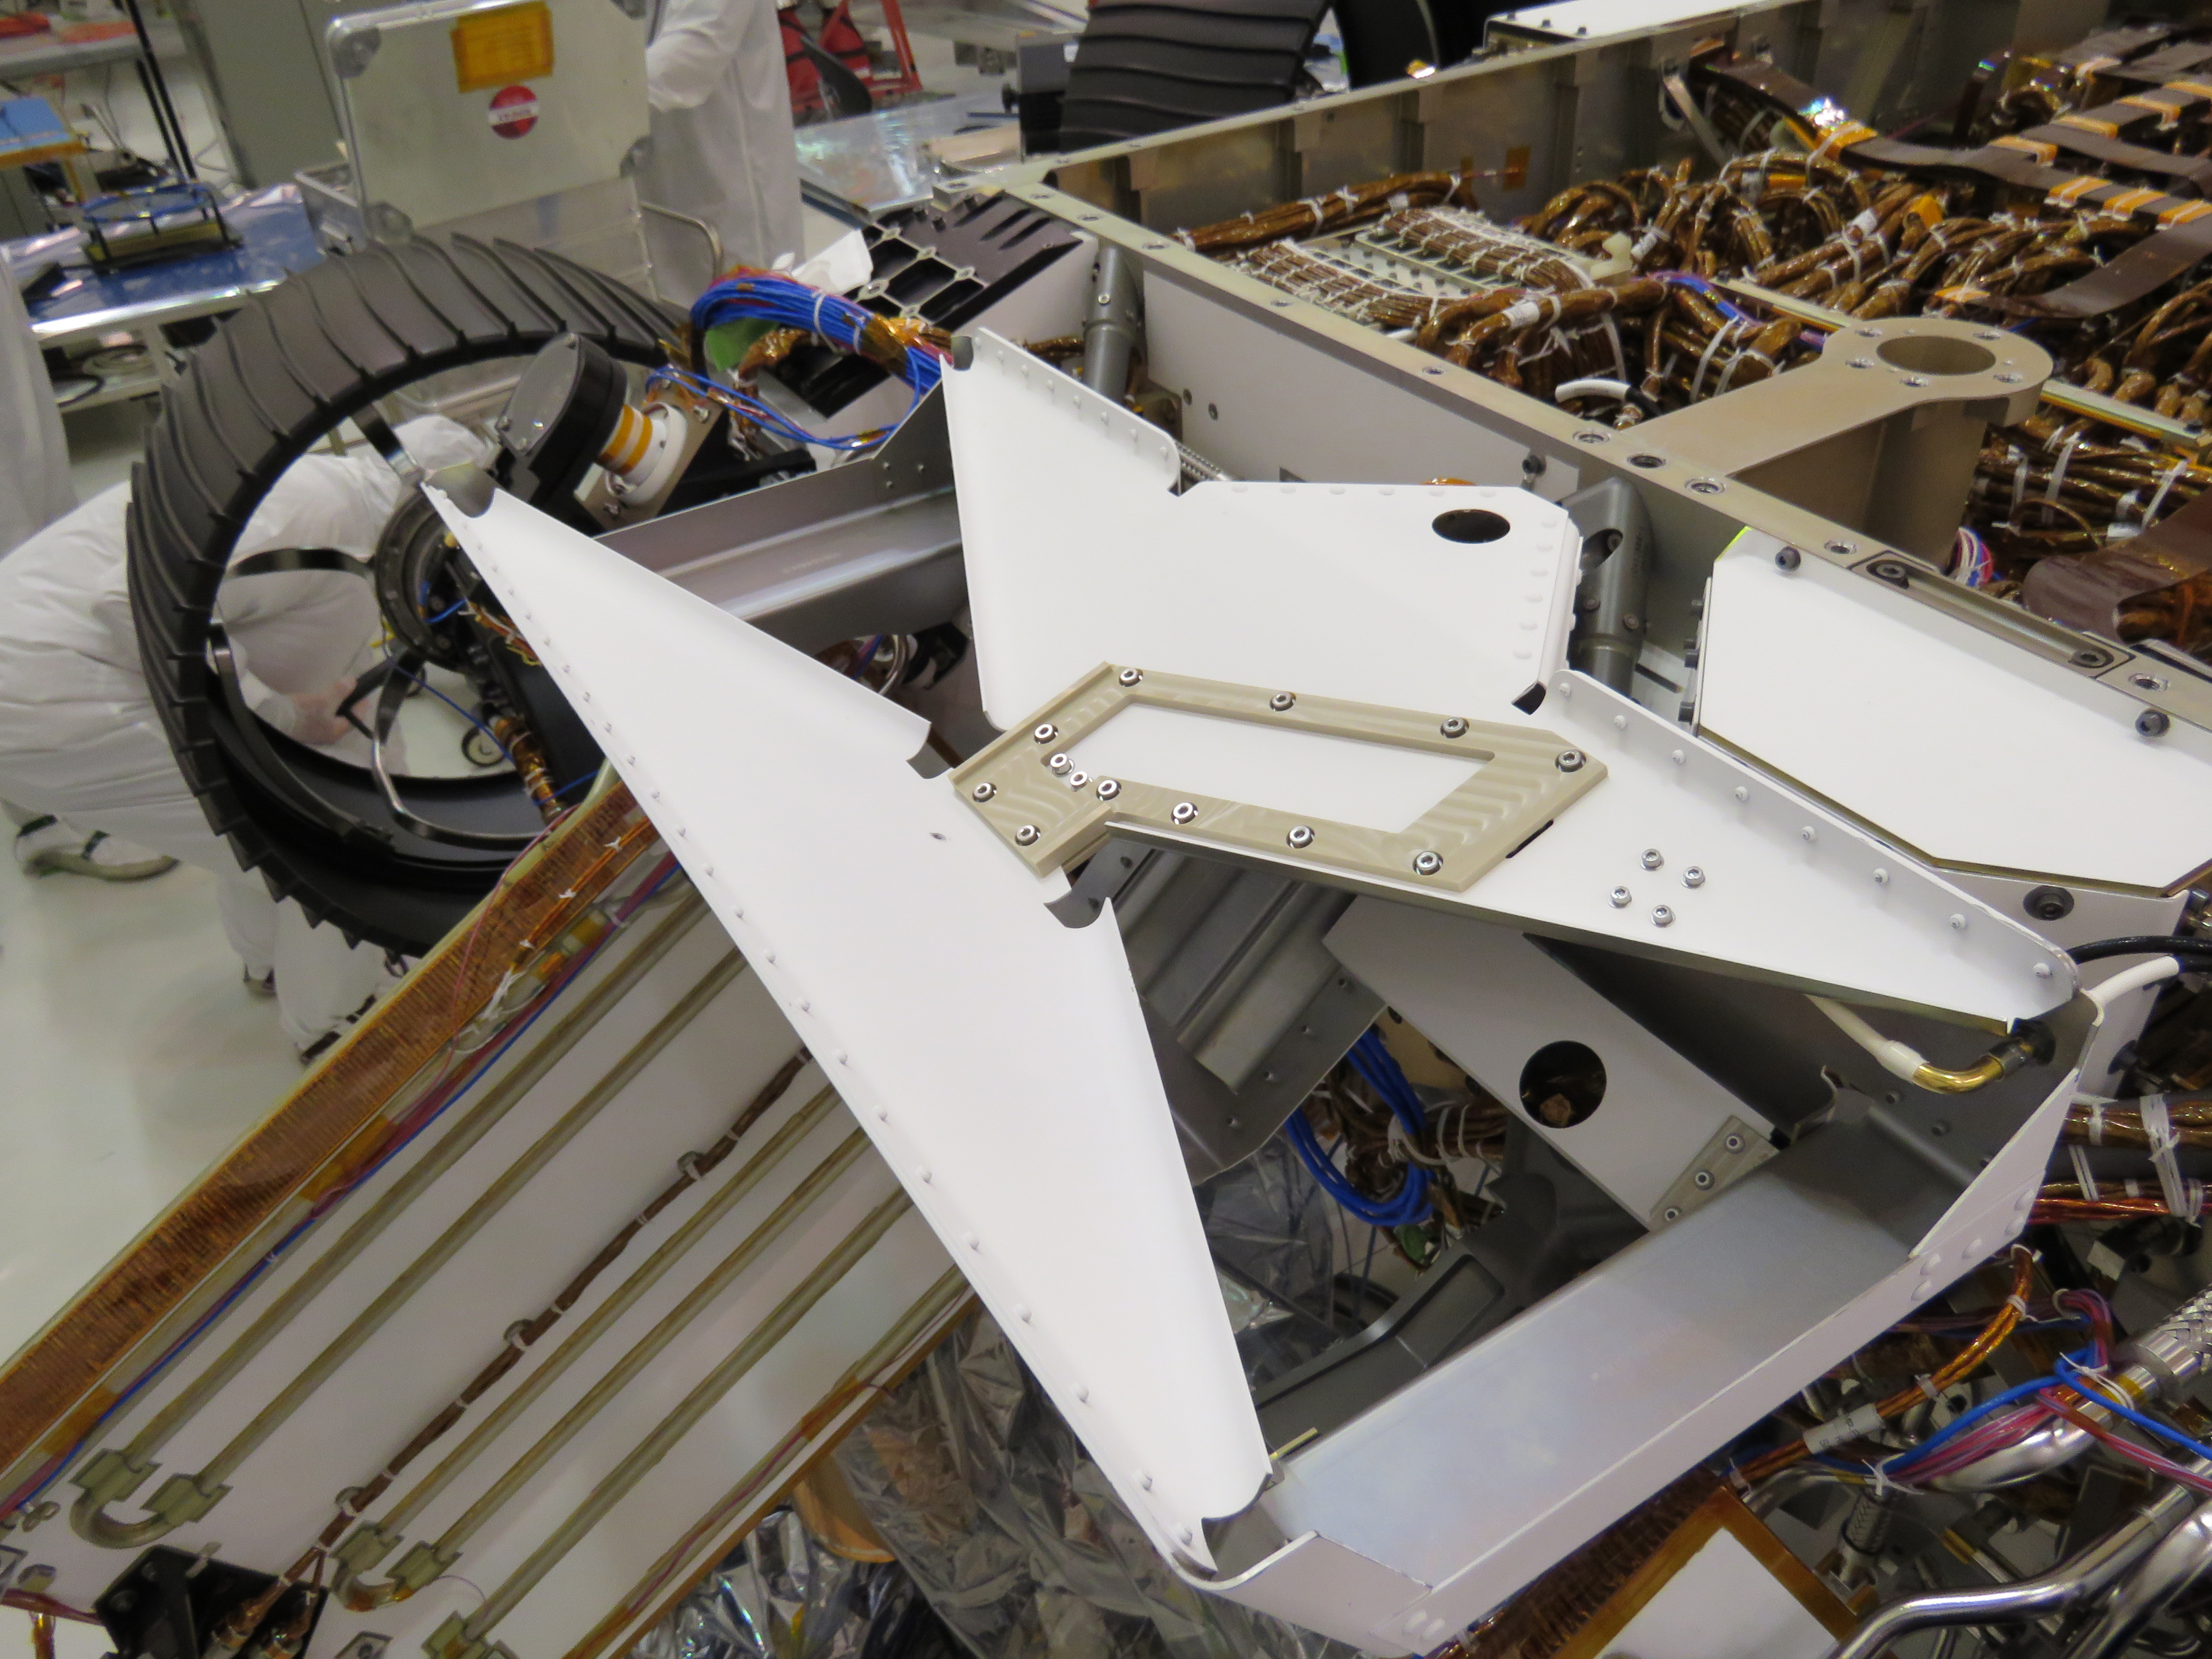

Put a Bowtie on It!

The bowtie-shaped antenna for the Radar Imager for Mars’ Subsurface Experiment (RIMFAX) instrument has been mounted on the underside of the Perseverance rover. This antenna points down at the hard, frozen ground on Mars and sends the ground penetrating radar signal more than 30 feet (10 meters) below the surface of Mars. RIMFAX will enable scientists to learn about sources of briny water or ice below the surface.

NASA’s Jet Propulsion Laboratory in Southern California built and will manage operations of the Mars 2020 Perseverance rover for NASA.

Credit: NASA/JPL-Caltech